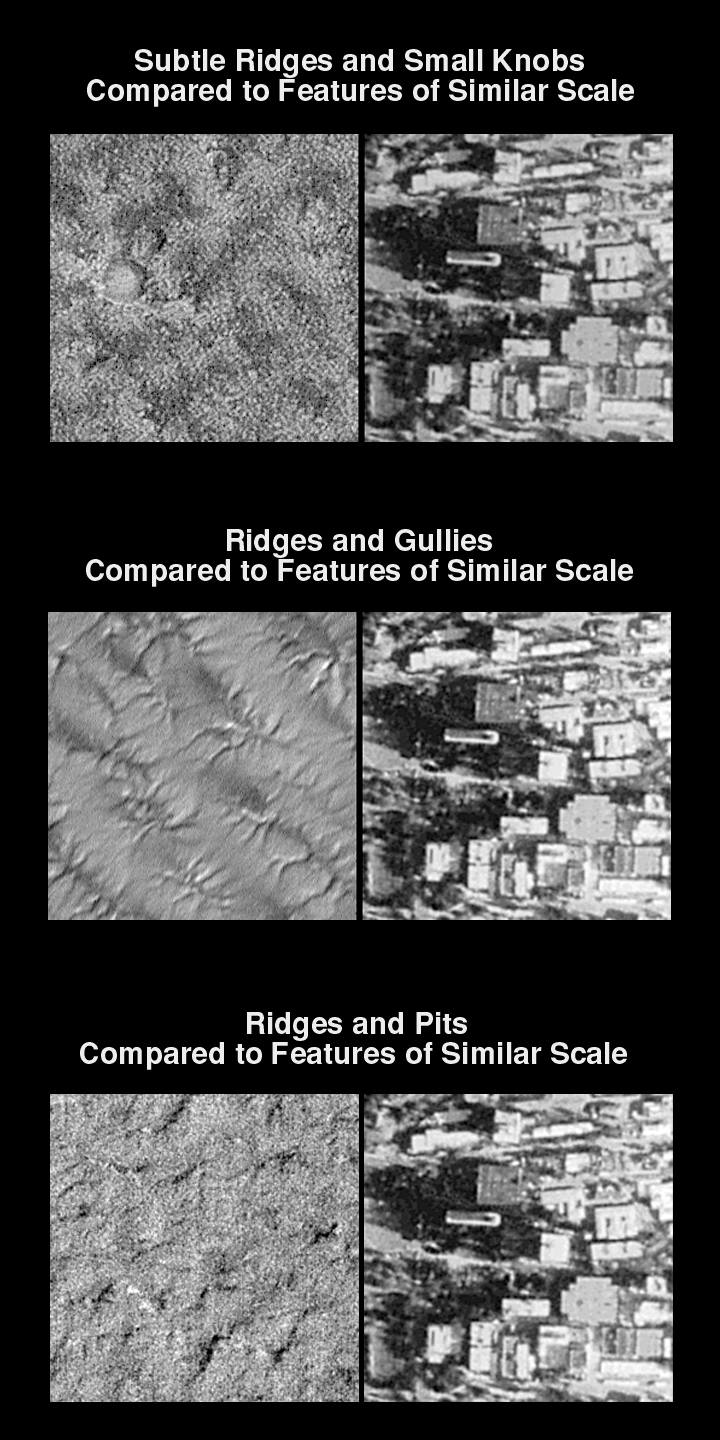

Mars Polar Lander Landing Zone Compared With JPL

What will Mars Polar Lander find when it reaches the red planet on December 3, 1999? The Mars Global Surveyor (MGS) Mars Orbiter Camera (MOC)–currently operating in Mars orbit since September 1997–is providing some of our highest-resolution views of the planet ever obtained. MOC, in fact, can see objects the size of automobiles with its 1.5 meter (5 ft) per pixel capability.

To give some sense of the nature of polar terrain in the vicinity of Mars Polar Lander’s 76°S, 195°W landing zone, very high resolution MOC images are here compared with the “main campus” of the Jet Propulsion Laboratory (JPL). JPL is located in Pasadena, California, and is part of the California Institute of Technology (Caltech). Together with partners Lockheed Martin Astronautics (Denver, CO), University of California-Los Angeles, The Planetary Society (Pasadena, CA), and Malin Space Science Systems (San Diego, CA), JPL is operating and managing the Mars Polar Lander and Deep Space 2 missions under contract from NASA.

The three MOC images shown next to each view of JPL represent the three most abundant terrain types seen in the Mars Polar Lander landing ellipse–ridges and small knobs, ridges and gullies, and ridges and pits. Each is shown at the same scale as the buildings of the Jet Propulsion Laboratory (1.5 m/pixel). Each image is about 400 meters (437 yards) across and is illuminated by sunlight from the lower right.

Mars Polar Lander Landing Zone Compared With JPL
The picture on the left is a MOC image taken in mid-November 1999 near the west edge of Mars Polar Lander’s landing ellipse. Many small, bright pinnacles or knobs are visible amid a few circular features and dark patches. The picture on the right shows a portion of the Jet Propulsion Laboratory at the same scale. Note that buildings and some trees can be discerned in the JPL photo.

Ridges and Gullies Compared to Features of Similar Scale
Taken in November 1999 after the winter frost had finally cleared away, this view of typical ridged and gullied terrain in the Mars Polar Lander ellipse (left) is compared at the same scale with the buildings of the Jet Propulsion Laboratory (right). A person standing in one of the gullies or cracks in the polar terrain would certainly notice that they are down in a hole!

Ridges and Pits Compared to Features of Similar Scale
The image on the left shows a third sample of terrain in the Mars Polar Lander landing zone. This picture was acquired in mid/late November 1999 after the seasonal frost had sublimed away. The terrain appears rugged but not nearly as rugged as the artificial terrain of buildings and sidewalks at the Jet Propulsion Laboratory (right).

Credit: NASA/JPL/MSSS